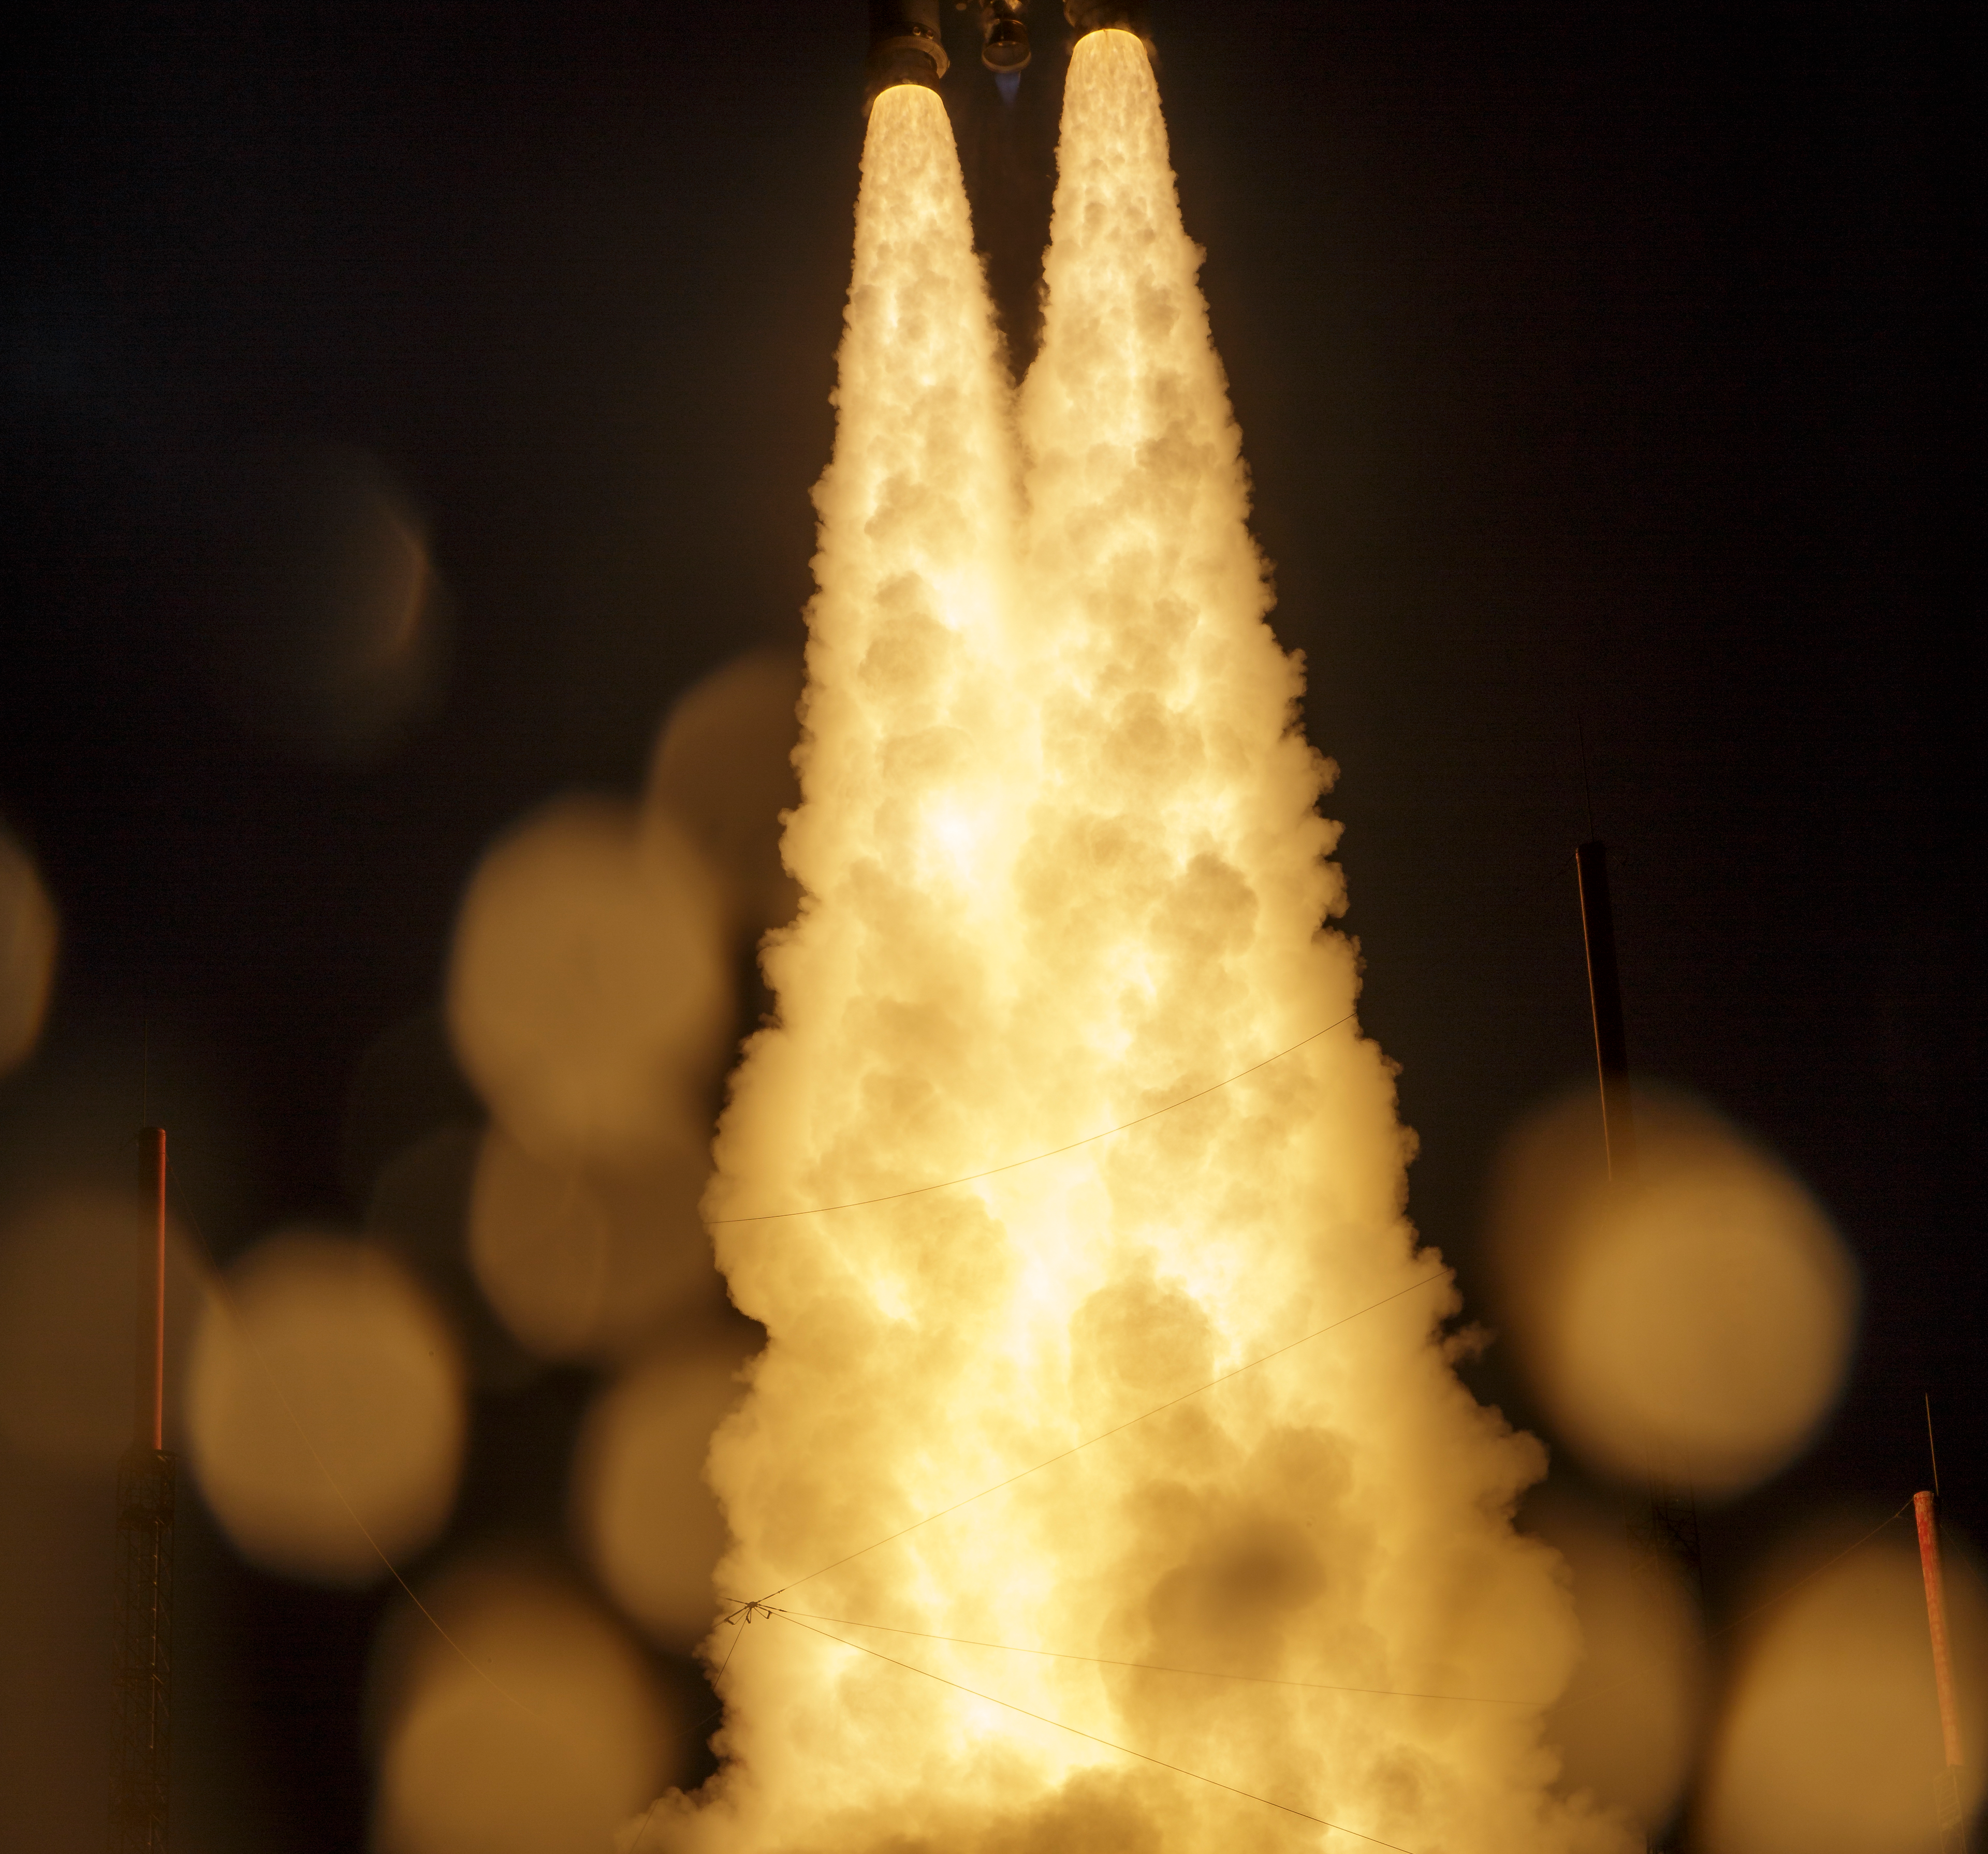

James Webb Space Telescope Launch

Arianespace's Ariane 5 rocket launches with NASA’s James Webb Space Telescope onboard, Saturday, Dec. 25, 2021, from the ELA-3 Launch Zone of Europe’s Spaceport at the Guiana Space Centre in Kourou, French Guiana. The James Webb Space Telescope (sometimes called JWST or Webb) is a large infrared telescope with a 21.3 foot (6.5 meter) primary mirror. The observatory will study every phase of cosmic history—from within our solar system to the most distant observable galaxies in the early universe.

Credit: NASA/Bill Ingalls